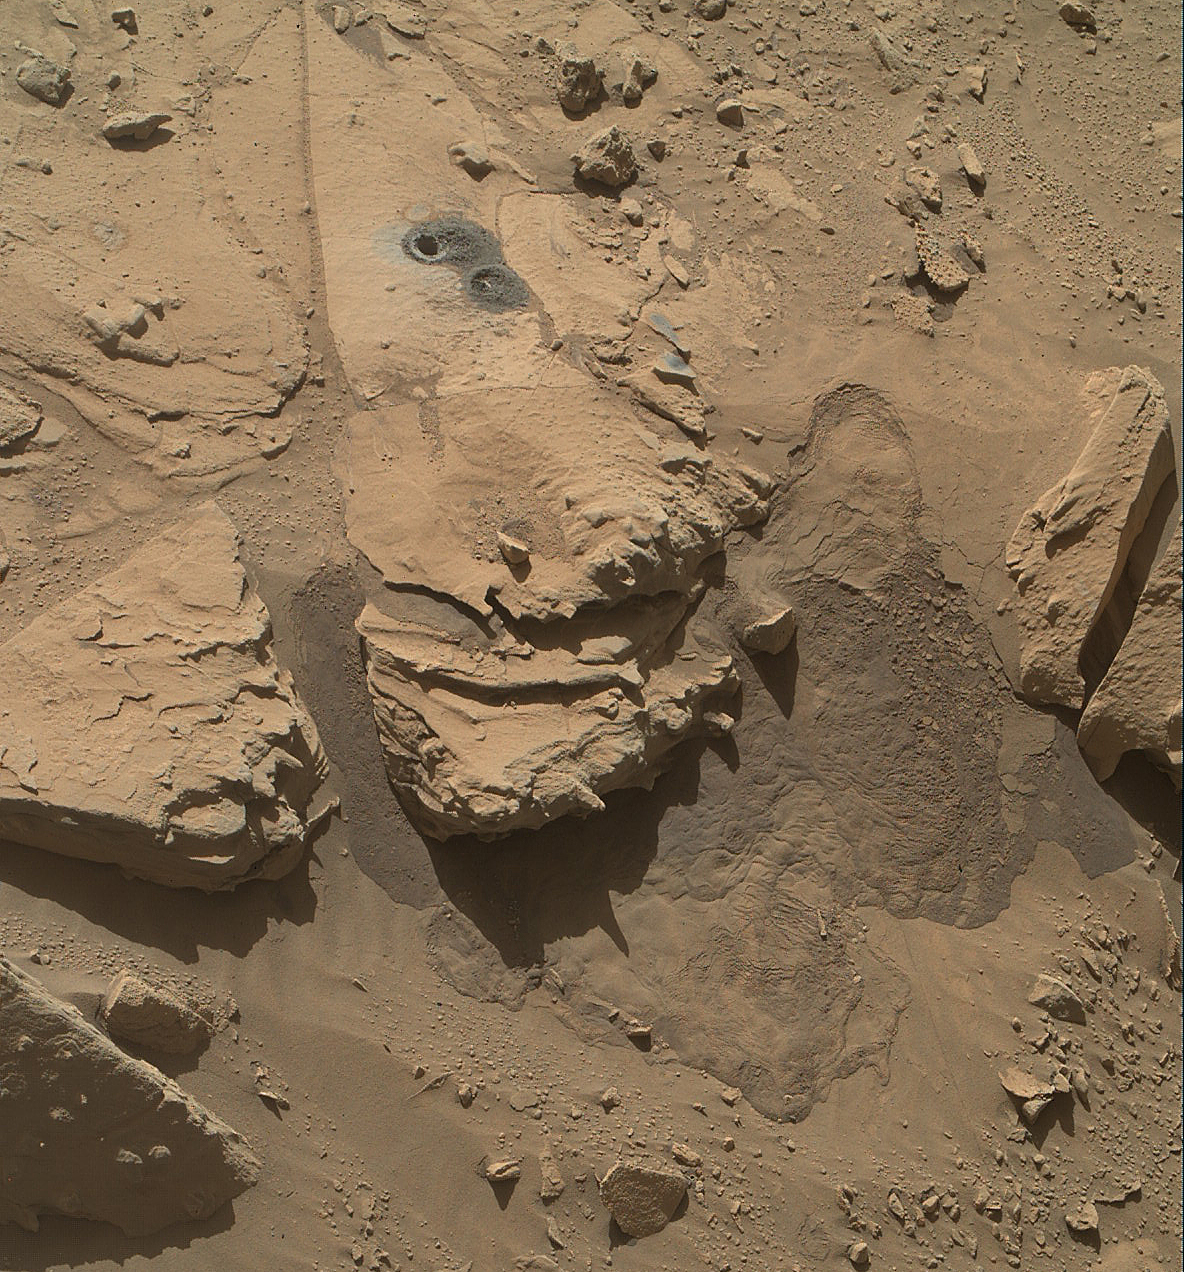

Mars Rock ‘Windjana’ After Examination

This view from the Mars Hand Lens Imager (MAHLI) on NASA’s Curiosity Mars Rover shows the rock target “Windjana” and its immediate surroundings after inspection of the site by the rover. The drilling of a test hole and a sample collection hole produced the mounds of drill cuttings that are less red than the other visible surfaces. This is material that the drill pulled up from the interior of the rock.

This view is from the 627th Martian day, or sol, of Curiosity’s work on Mars (May 12, 2004).

The open hole from sample collection is 0.63 inch (1.6 centimeters) in diameter. It was drilled on Sol 621 (May 5, 2014). A preparatory “mini drill” hole, to lower right from the open hole, was drilled on Sol 615 (April 29, 2014) and subsequently filled in with cuttings from the sample collection drilling.

Two small patches of less-red color to the right of the drill holes are targets “Stephen” (higher) and “Neil,” where multiple laser hits by Curiosity’s Chemistry and Camera (ChemCam) instrument blasted some of the reddish surface dust off the surface of the rock.

The vigorous activity of penetrating the rock with the rover’s hammering drill also resulted in slides of loose material near the rock. For comparison to the site before the drilling, see the Sol 609 image of Windjana at PIA18087.

MAHLI was built by Malin Space Science Systems, San Diego. NASA’s Jet Propulsion Laboratory, a division of the California Institute of Technology in Pasadena, manages the Mars Science Laboratory Project for the NASA Science Mission Directorate, Washington. JPL designed and built the project’s Curiosity rover.

Credit: NASA/JPL-Caltech/MSSS